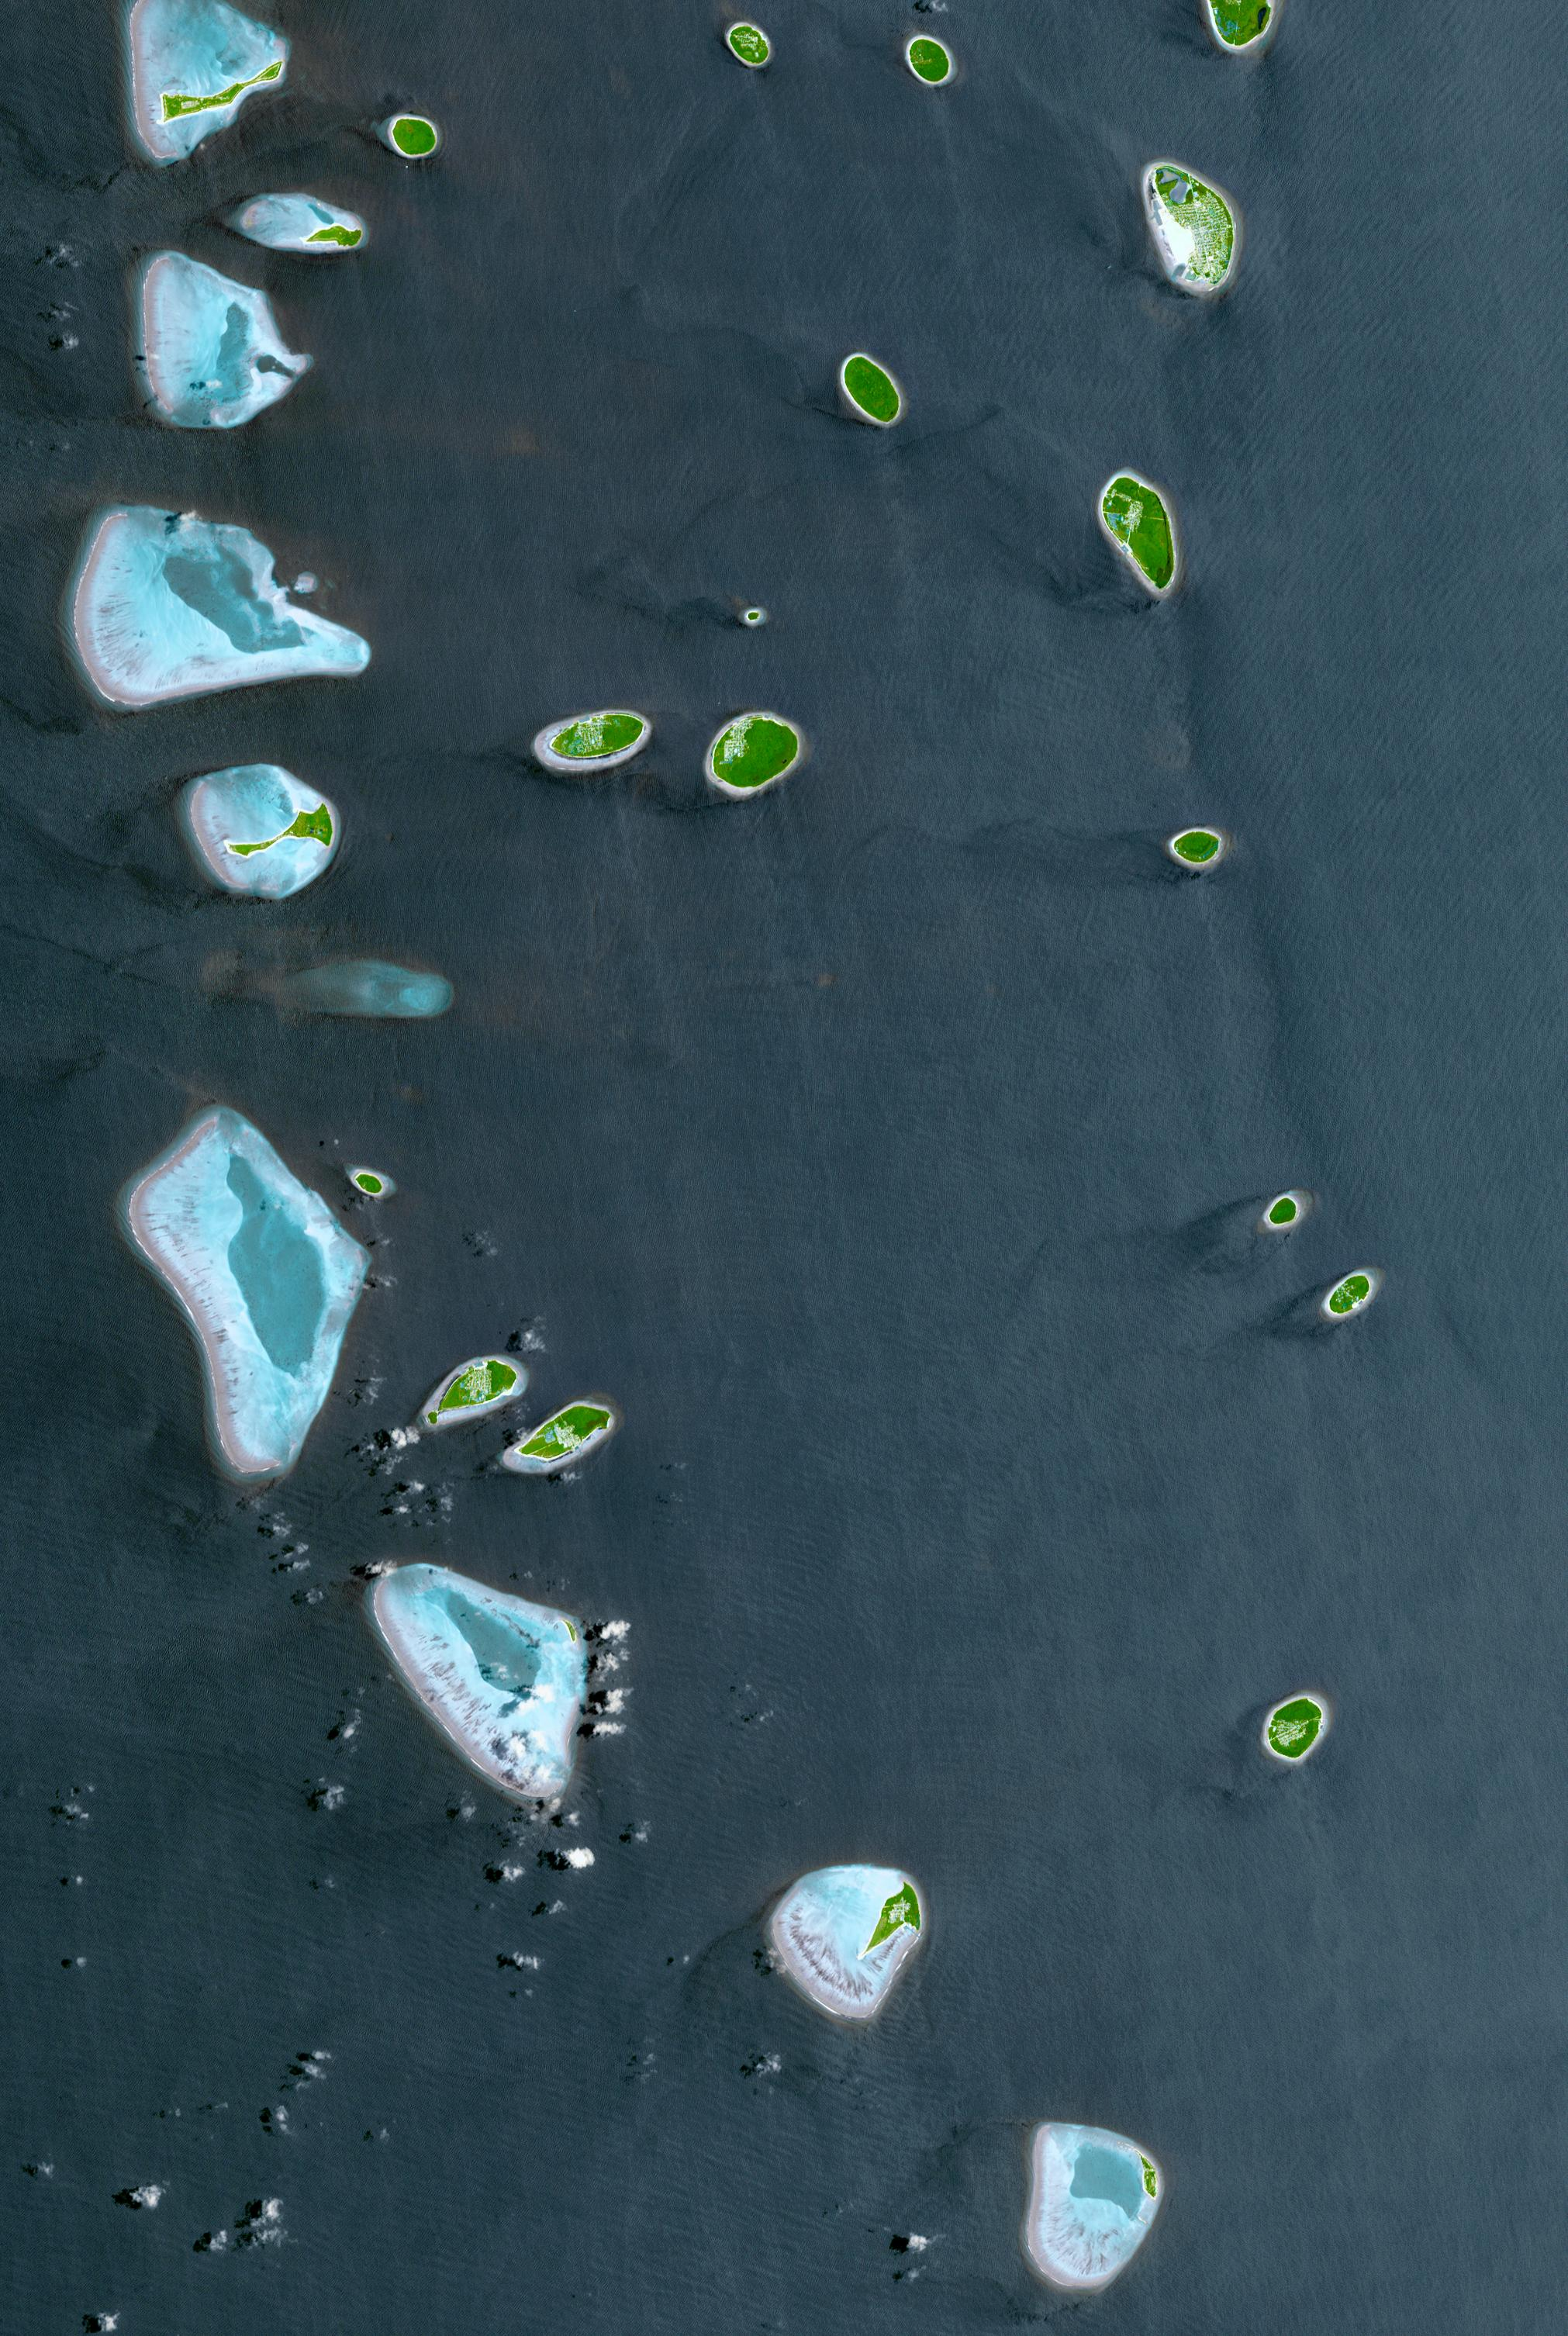

Republic of Maldives

The Republic of Maldives is a country located in the Indian Ocean, southwest of India. It comprises twenty-six atolls, and 1192 coral islands, with an average ground elevation of 1.5 m. Tourism and fishing account for more than half of the country’s GDP. Kulhudhuffushi, seen in the upper right corner, is the capital of Haa Dhaalu Atoll administrative division in the north of the Maldives. The image was acquired April 3, 2013, covers an area of 30.3 by 45.2 km, and is located at 6.5 degrees north, 73 degrees east.

With its 14 spectral bands from the visible to the thermal infrared wavelength region and its high spatial resolution of 15 to 90 meters (about 50 to 300 feet), ASTER images Earth to map and monitor the changing surface of our planet. ASTER is one of five Earth-observing instruments launched Dec. 18, 1999, on Terra. The instrument was built by Japan’s Ministry of Economy, Trade and Industry. A joint U.S./Japan science team is responsible for validation and calibration of the instrument and data products.

The broad spectral coverage and high spectral resolution of ASTER provides scientists in numerous disciplines with critical information for surface mapping and monitoring of dynamic conditions and temporal change. Example applications are: monitoring glacial advances and retreats; monitoring potentially active volcanoes; identifying crop stress; determining cloud morphology and physical properties; wetlands evaluation; thermal pollution monitoring; coral reef degradation; surface temperature mapping of soils and geology; and measuring surface heat balance.

The U.S. science team is located at NASA’s Jet Propulsion Laboratory, Pasadena, Calif. The Terra mission is part of NASA’s Science Mission Directorate, Washington, D.C.

Credit: NASA/METI/AIST/Japan Space Systems, and U.S./Japan ASTER Science Team